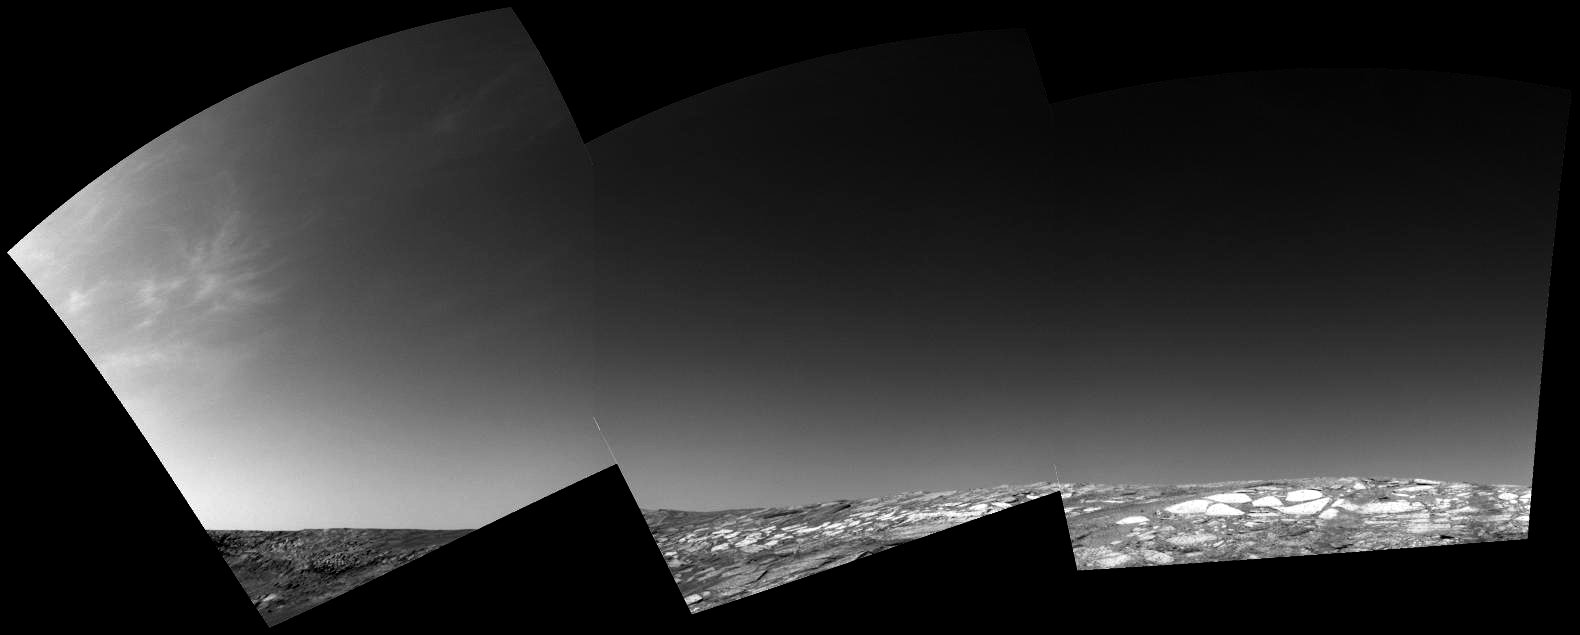

Clouds Roll in for Martian Winter

Using its left navigation camera, the Mars Exploration Rover Opportunity sought to capture some clouds on its 153rd sol on Mars (June 28, 2004). The presence of morning clouds in the area of Endurance Crater was established by spacecraft orbiting Mars. Mars has three kinds of clouds: dust clouds low in the atmosphere; water clouds near the surface up to heights of 20 kilometers (about 12 miles); and carbon dioxide clouds at very high altitudes.

Just as on Earth, clouds, especially water clouds, are good tracers of the weather. Based on orbital data, more clouds are expected during the martian winter. As this change occurs, the rover’s cameras and miniature thermal emission spectrometer will track other changes that occur as the clouds accumulate.

The rovers provide a unique opportunity to examine the lower portion of Mars’ atmosphere. The lower atmosphere is difficult to characterize from orbit, but it is critical because that is where the atmosphere interacts with the surface. Since the rovers landed, the science team has been using the rover’s miniature thermal emission spectrometer instrument to see the weather at this bottom layer.

Credit: NASA/JPL